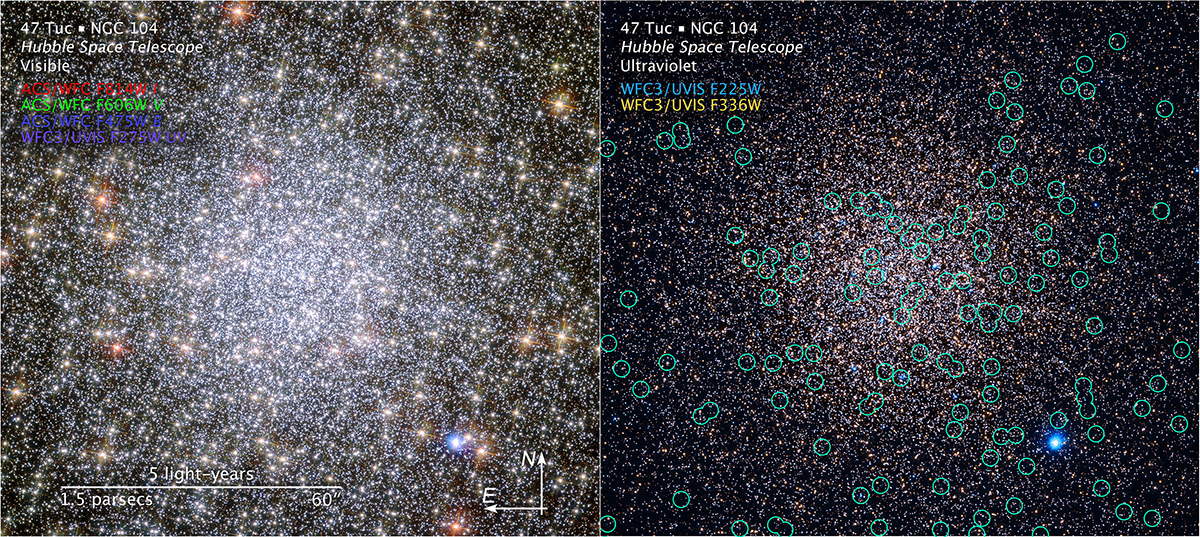

Compass and Scale Image of 47 Tucanae

Object Name: 47 Tuc, 47 Tucanae, NGC 104
Object Description: Globular Cluster
Instrument: HST/ACS/WFC and HST/WFC3/UVIS
Filters: Left Panel: ACS/WFC: F475W (B), F606W (V), F814W (I) WFC3: F275W (UV) Right Panel: WFC3: F225W (UV) and F336W (U)

This image is a composite of separate exposures acquired by the ACS/WFC instrument. Several filters were used to sample various wavelengths. The color results from assigning different hues (colors) to each monochromatic (grayscale) image associated with an individual filter. This image is a composite of separate exposures acquired by the ACS/WFC and WFC3 instruments. In this case, the assigned colors are: Left Panel: Blue: F475W (B) Green: F606W (V) Red: F814W (I) Purple: F275W (UV) Right Panel: Cyan: F225W (UV) Yellow: F336W (U)

Credit: NASA, ESA, and H. Richer and J. Heyl (University of British Columbia, Vancouver, Canada); Acknowledgment: J. Mack (STScI) and G. Piotto (University of Padova, Italy)